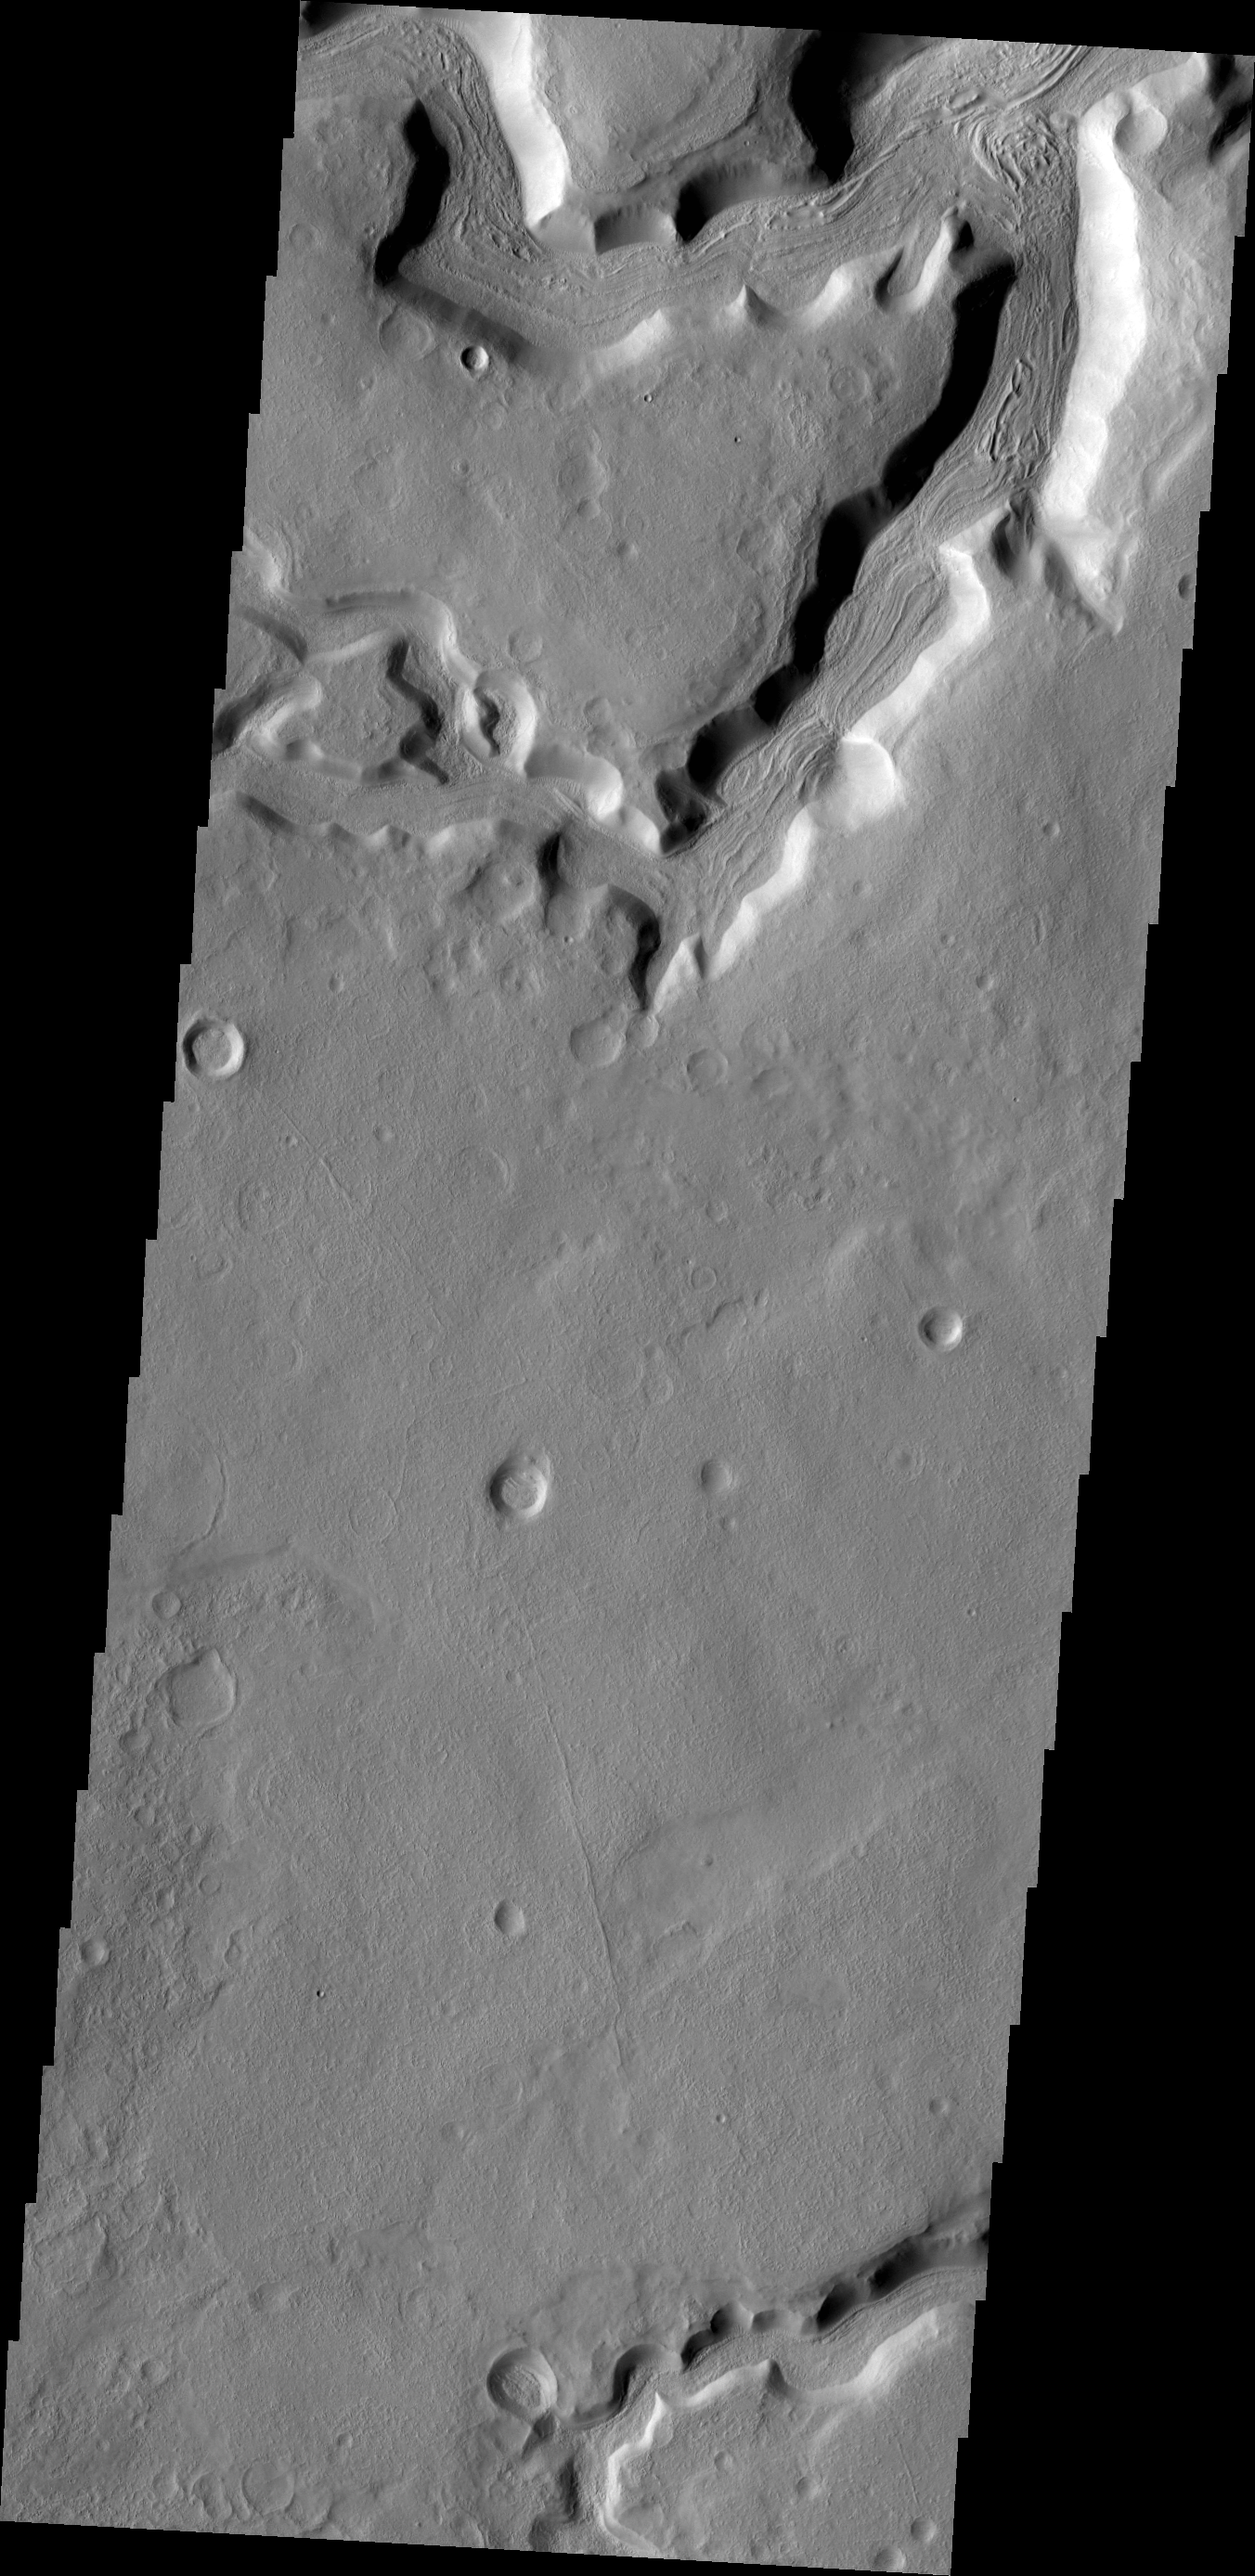

Channels

Multiple channels dissect this region on the margin of Terra Sabaea.

Credit: NASA/JPL-Caltech/ASU